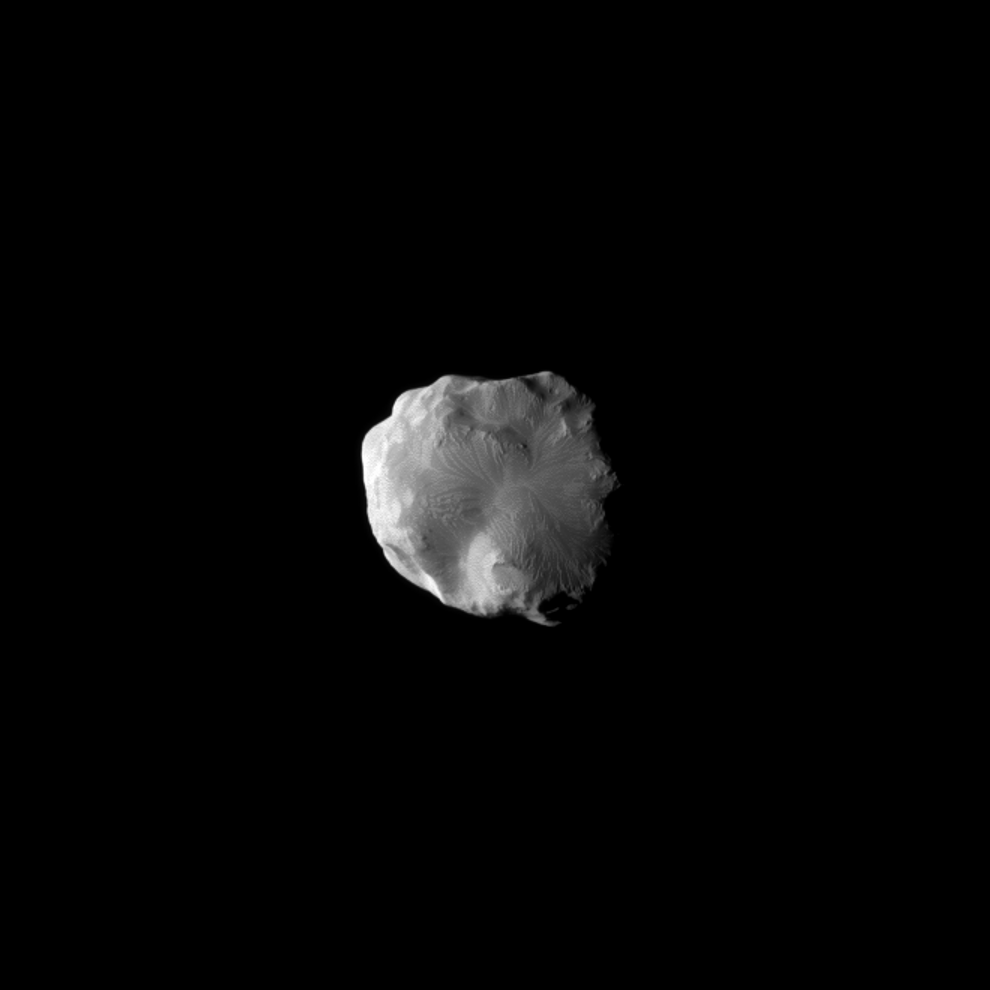

Flying by Helene

The Cassini spacecraft imaged the surface of Saturn’s moon Helene as the spacecraft flew by the moon on Jan. 31, 2011.

This small moon leads Dione by 60 degrees in the moons’ shared orbit. Helene is a “Trojan” moon of Dione, named for the Trojan asteroids that orbit 60 degrees ahead of and behind Jupiter as it circles the Sun. See PIA12723 for an earlier, closer view.

This view looks toward the trailing hemisphere of Helene (33 kilometers, or 21 miles across). North on Helene is up and rotated 2 degrees to the left.

The image was taken with the Cassini spacecraft narrow-angle camera using a combination of spectral filters sensitive to wavelengths of polarized green light centered at 617 and 568 nanometers. The view was obtained at a distance of approximately 31,000 kilometers (19,000 miles) from Helene and at a Sun-Helene-spacecraft, or phase, angle of 65 degrees. Scale in the original image was 187 meters (613 feet) per pixel. The image was contrast enhanced and magnified by a factor of 1.5 to enhance the visibility of surface features.

The Cassini-Huygens mission is a cooperative project of NASA, the European Space Agency and the Italian Space Agency. The Jet Propulsion Laboratory, a division of the California Institute of Technology in Pasadena, manages the mission for NASA’s Science Mission Directorate, Washington, D.C. The Cassini orbiter and its two onboard cameras were designed, developed and assembled at JPL. The imaging operations center is based at the Space Science Institute in Boulder, Colo.

Credit: NASA/JPL/Space Science Institute